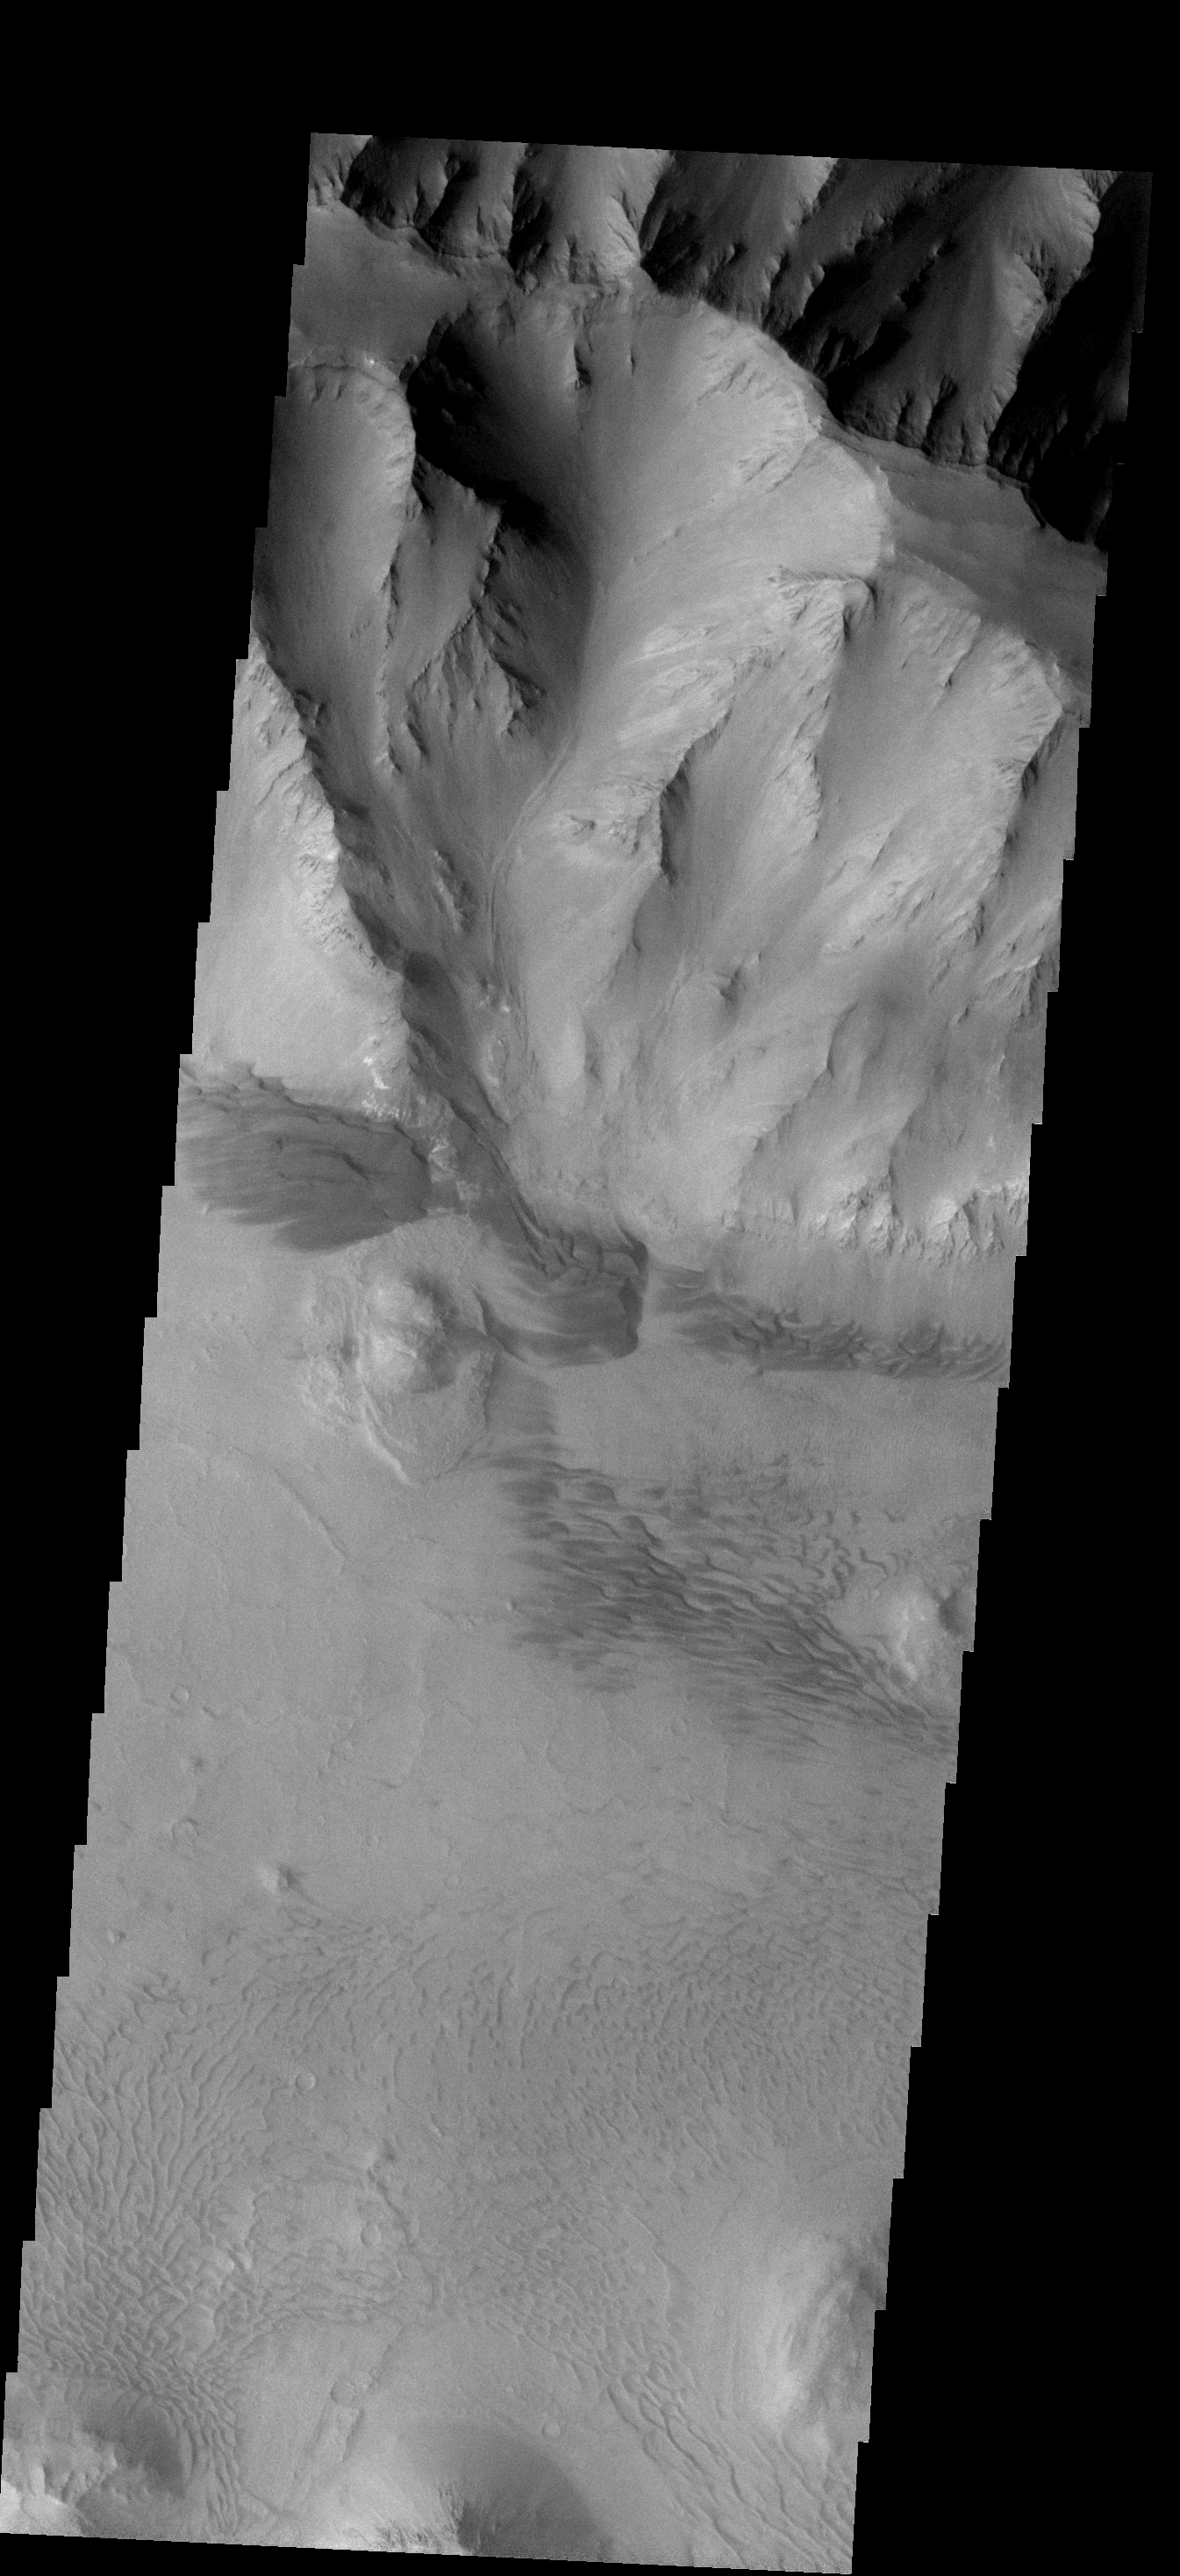

Dune Variety

This image of the east end of Coprates Chasma contains several dune fields. The dunes in the center of the image are larger and darker than the dunes at the bottom.

Image information: VIS instrument. Latitude -14.8N, Longitude 304.3E. 17 meter/pixel resolution.

Note: this THEMIS visual image has not been radiometrically nor geometrically calibrated for this preliminary release. An empirical correction has been performed to remove instrumental effects. A linear shift has been applied in the cross-track and down-track direction to approximate spacecraft and planetary motion. Fully calibrated and geometrically projected images will be released through the Planetary Data System in accordance with Project policies at a later time.

NASA’s Jet Propulsion Laboratory manages the 2001 Mars Odyssey mission for NASA’s Office of Space Science, Washington, D.C. The Thermal Emission Imaging System (THEMIS) was developed by Arizona State University, Tempe, in collaboration with Raytheon Santa Barbara Remote Sensing. The THEMIS investigation is led by Dr. Philip Christensen at Arizona State University. Lockheed Martin Astronautics, Denver, is the prime contractor for the Odyssey project, and developed and built the orbiter. Mission operations are conducted jointly from Lockheed Martin and from JPL, a division of the California Institute of Technology in Pasadena.

Credit: NASA/JPL/ASU